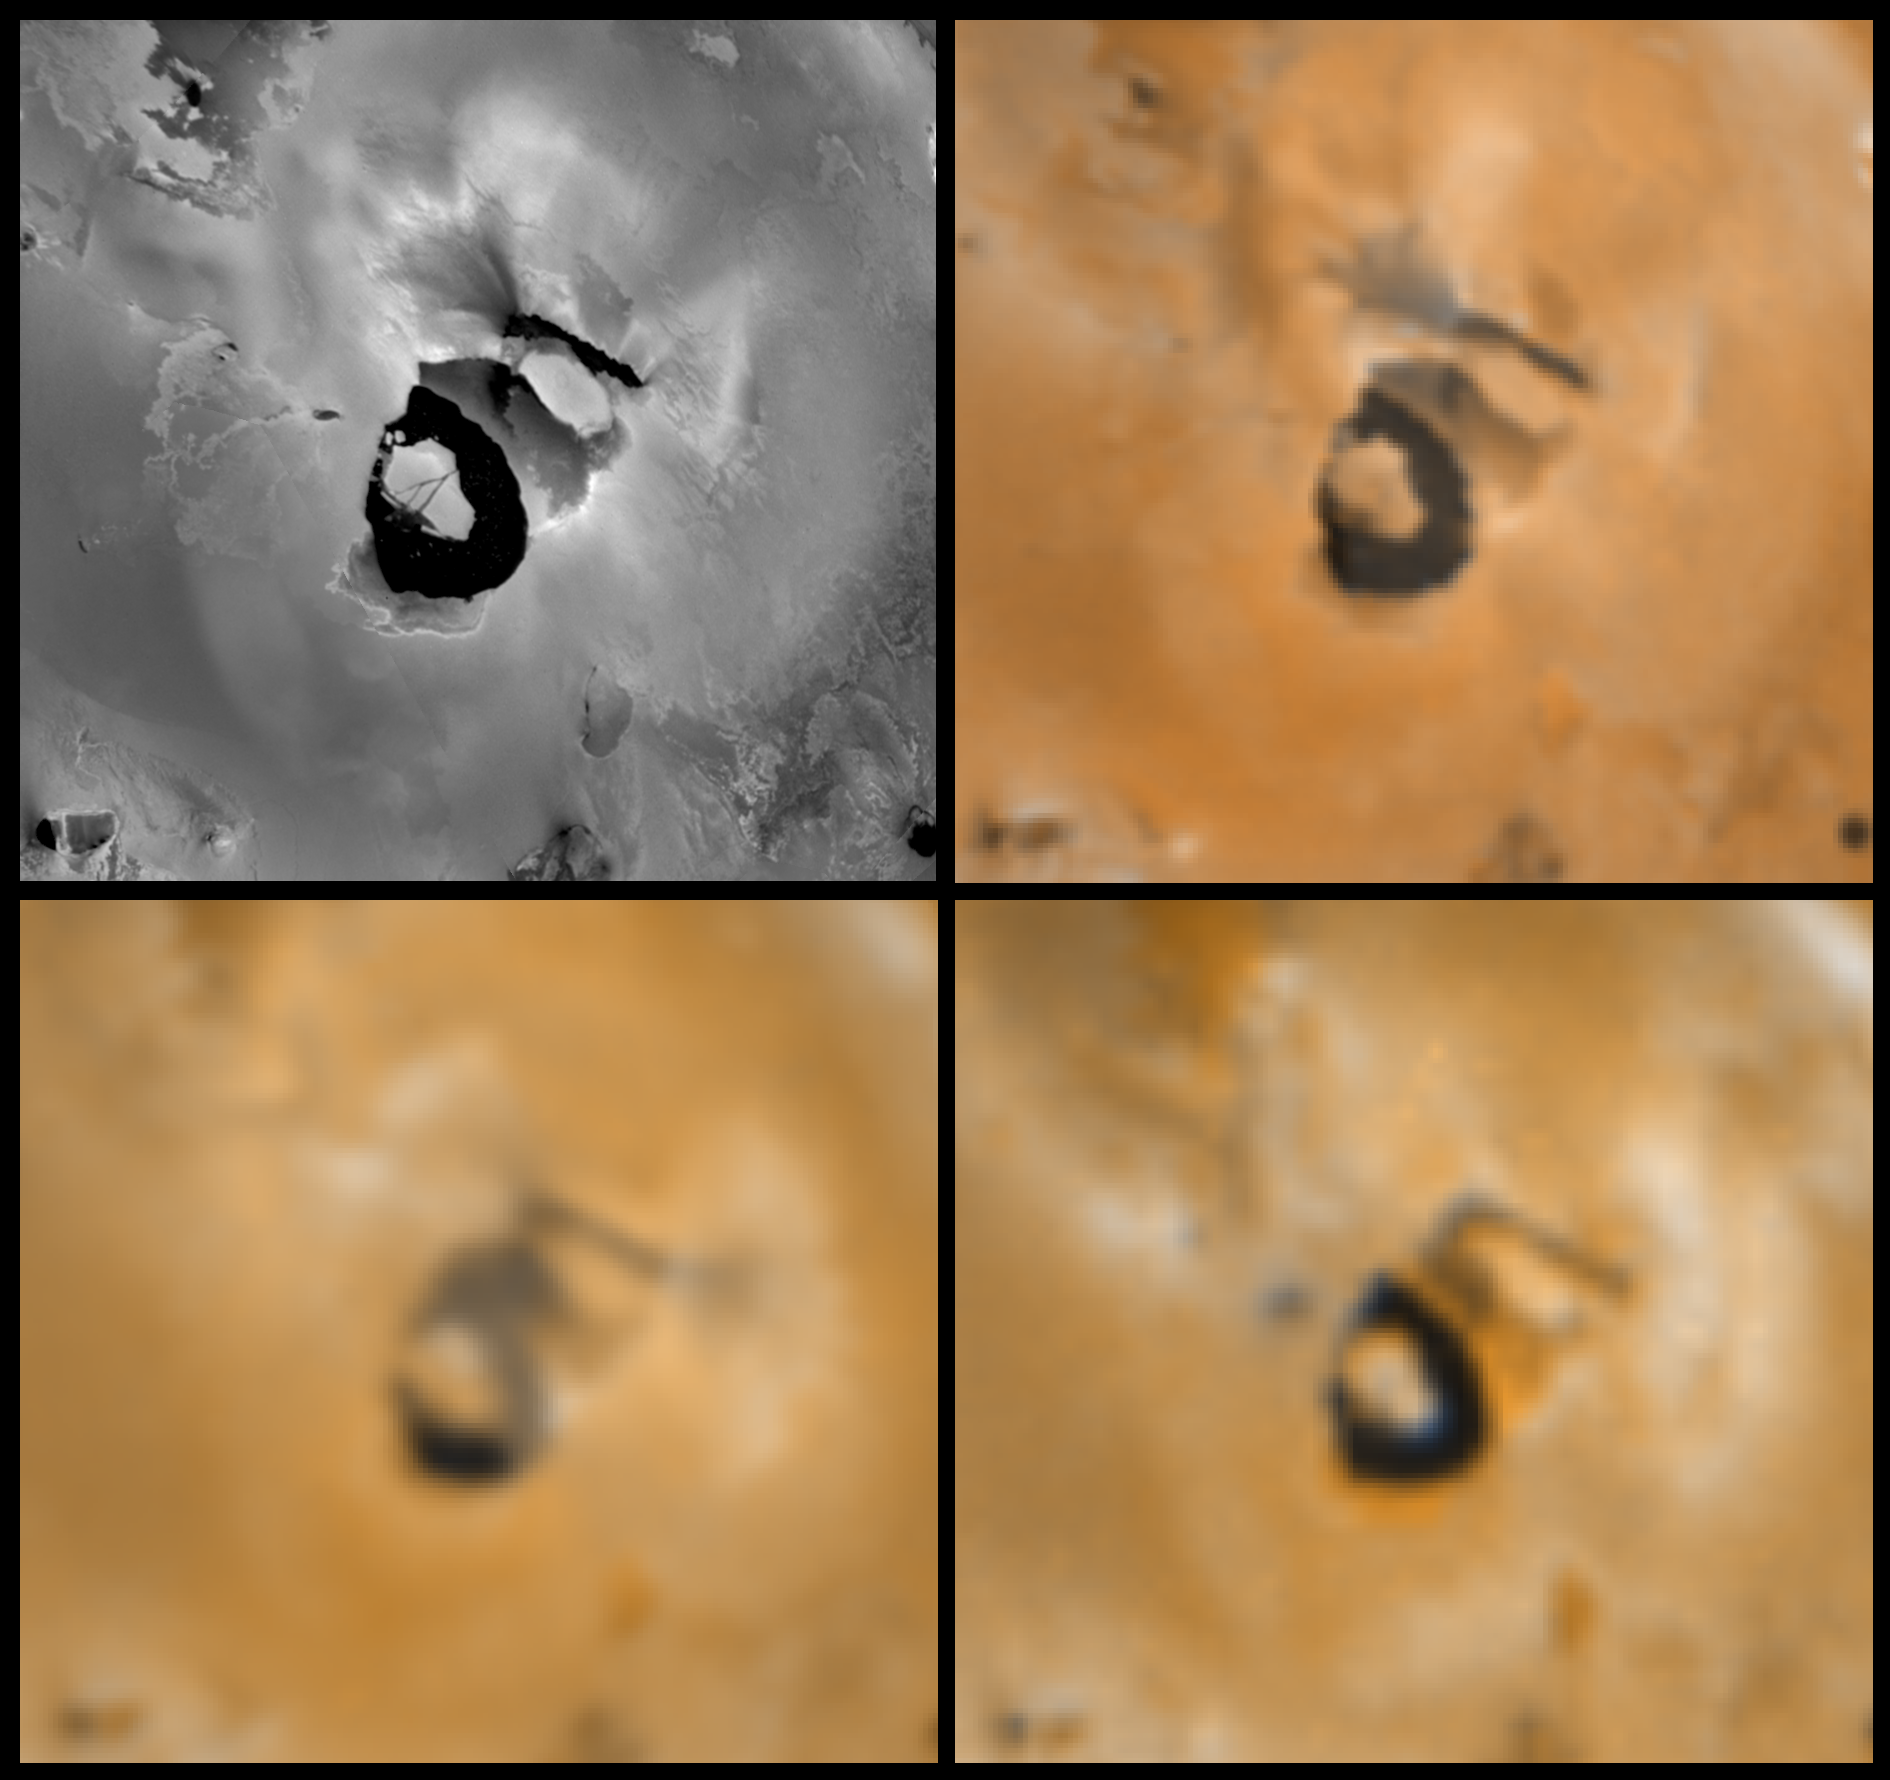

Changes near the Volcano Loki Patera on Io

Four views of the volcano Loki Patera on Jupiter’s moon Io showing changes seen on June 27th, 1996 by the Galileo spacecraft as compared to views seen by the Voyager spacecraft during the 1979 flybys. Clockwise from upper left is a Voyager 1 high resolution image, a Voyager 1 color image, a Galileo color image, and a Voyager 2 color image. North is to the top of the picture. During the Voyager flybys large dense volcanic plumes erupting from each end of the dark linear “fissure” to the northeast of the dark caldera and plume deposits obscured much of the surrounding surface. These dark jets are not visible in the Galileo image, and other images have confirmed that the Loki plumes were inactive during this Galileo encounter. Ground-based observers have determined that the Loki hot spot, historically the most energetic on Io, has been unusually dim. The fissure appears extended and elongated to the east and southwest, perhaps also resulting in a migration of the plume vents. There is an enlarged dark spot to the west of Loki. The materials just south and northeast of the caldera appear more reddish color. Images are 894 km wide. The Jet Propulsion Laboratory, Pasadena, CA manages the mission for NASA’s Office of Space Science, Washington, DC.

Credit: NASA/JPL/USGS